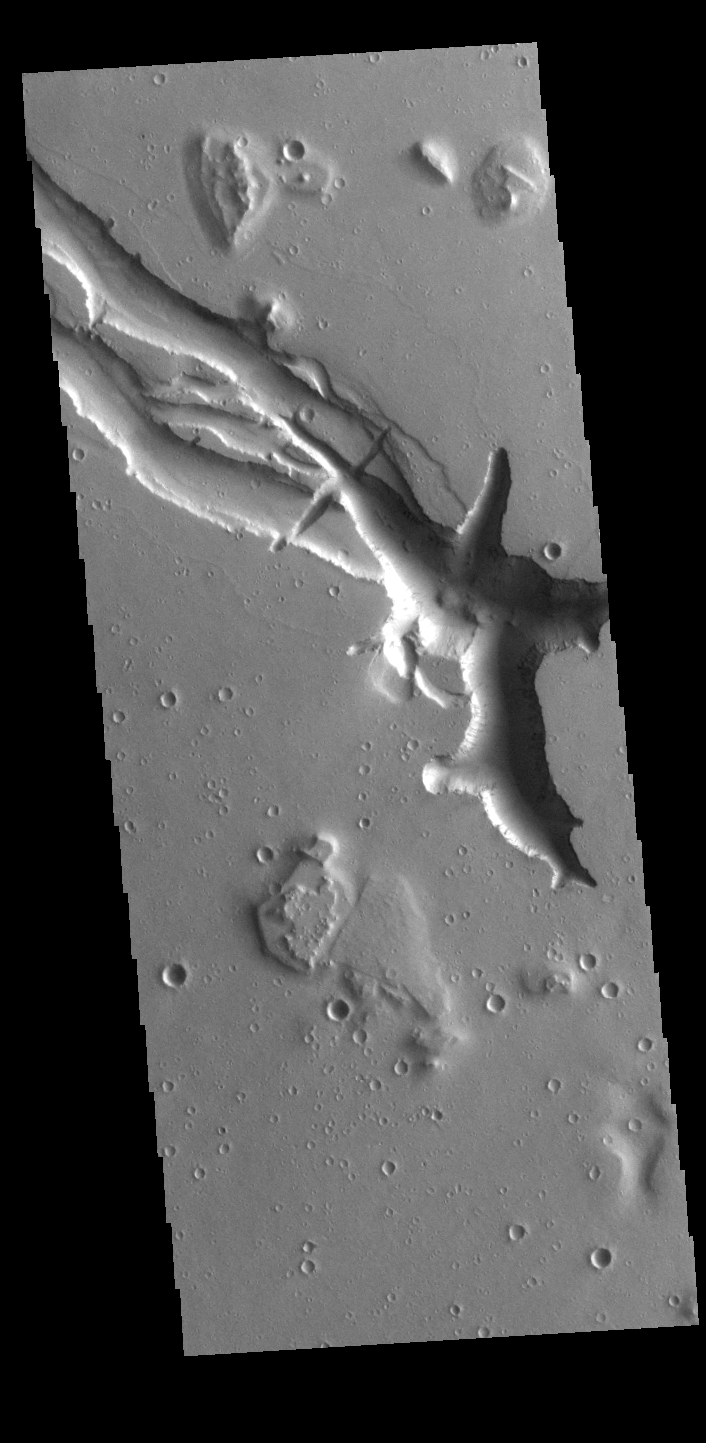

Hebrus Valles

Located west of the Elysium Volcanic complex, Hebrus Valles is a complex channel system that flowed to the north. The start of the channel is visible in this image. There are fluid created channels and tectonic formed depressions in this image, while in other portions of the valles, there are pits and collapse features which appear to have formed by material falling into subsurface voids. These are common features in regions of volcanic activity where lava tubes run below the surface. Both water and lava contributed to the formation of Hebrus Valles. Hebrus Valles is 325km (202 miles) long.

Credit: NASA/JPL-Caltech/ASU